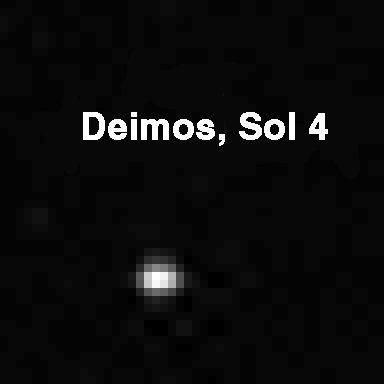

Deimos

Mars’ outermost natural satellite, Deimos, is seen from the planet’s surface in this Pathfinder image taken at night on Sol 4. This picture was acquired by the Imager for Mars Pathfinder (IMP) camera. Using IMP images of Deimos and its companion moon Phobos, the spectral characteristics of the satellites and properties of the Martian atmosphere are determined.

Mars Pathfinder is the second in NASA’s Discovery program of low-cost spacecraft with highly focused science goals. The Jet Propulsion Laboratory, Pasadena, CA, developed and manages the Mars Pathfinder mission for NASA’s Office of Space Science, Washington, D.C. JPL is a division of the California Institute of Technology (Caltech). The IMP was developed by the University of Arizona Lunar and Planetary Laboratory under contract to JPL. Peter Smith is the Principal Investigator.

Photojournal note: Sojourner spent 83 days of a planned seven-day mission exploring the Martian terrain, acquiring images, and taking chemical, atmospheric and other measurements. The final data transmission received from Pathfinder was at 10:23 UTC on September 27, 1997. Although mission managers tried to restore full communications during the following five months, the successful mission was terminated on March 10, 1998.

Credit: NASA/JPL